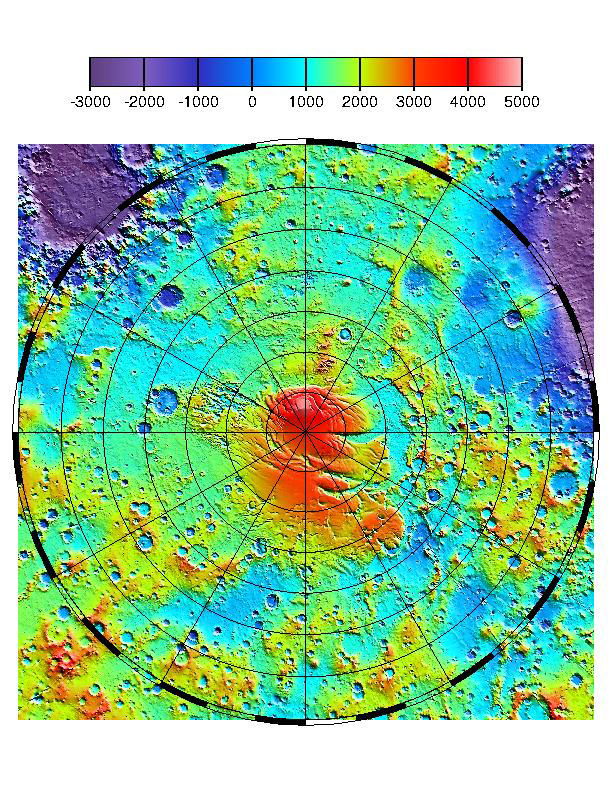

MOLA TOPOGRAPHIC MAP

The context image shows the latest MOLA topographic map of Mars’ from latitude 55° S to the south pole. Values of elevation on the color scale are in meters. The along-track resolution of MOLA profiles is 330 m. Vertical precision of individual elevations approaches 37 cm. Absolute accuracy of the grid with respect to Mars’ center of mass is <10 m. Note that there is a gap in data within 2.8° of the south pole due to the inclination of the MGS orbit. This gap will be filled in later this month by tilting the MGS spacecraft to an off-nadir ranging configuration. The MPL landing site region is between latitudes 72° and 78° S and longitudes 130° to 190° E.

Credit: NASA/JPL/GSFC